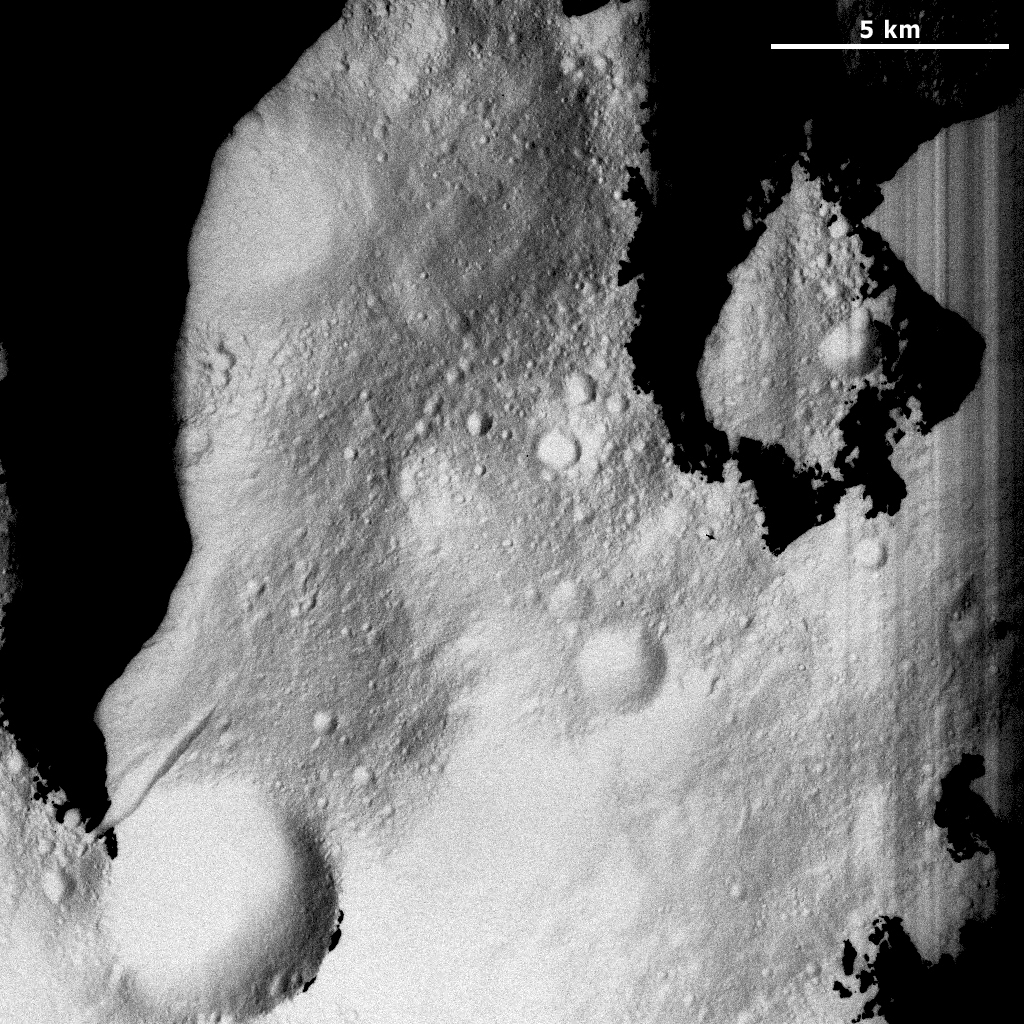

Vesta’s Partly Shadowed Northern Regions

This Dawn Framing Camera (FC) image of Vesta shows a part of Vesta’s surface reasonably far north into the northern hemisphere. This image has a somewhat washed out appearance because it has been stretched to make features visible that would otherwise be too dark to see. The black areas in this image are regions that are still very dark even after the stretching. The most northerly part of Vesta’s northern hemisphere is in shadow because the Sun is not currently shining on it. This is similar to the way that Earth’s north pole is continually in darkness during the Earth’s winter. But, Vesta is currently moving into its springtime so the Sun’s light is gradually creeping further and further north and consequently illuminating more of Vesta’s surface.

This image is located in Vesta’s Caparronia quadrangle, far north in Vesta’s northern hemisphere. NASA’s Dawn spacecraft obtained this image with its framing camera on March 23, 2012. This image was taken through the camera’s clear filter. The distance to the surface of Vesta is 230 kilometers (143 miles) and the image has a resolution of about 21 meters (69 feet) per pixel. This image was acquired during the LAMO (low-altitude mapping orbit) phase of the mission.

The Dawn mission to Vesta and Ceres is managed by NASA’s Jet Propulsion Laboratory, a division of the California Institute of Technology in Pasadena, for NASA’s Science Mission Directorate, Washington D.C. UCLA is responsible for overall Dawn mission science. The Dawn framing cameras have been developed and built under the leadership of the Max Planck Institute for Solar System Research, Katlenburg-Lindau, Germany, with significant contributions by DLR German Aerospace Center, Institute of Planetary Research, Berlin, and in coordination with the Institute of Computer and Communication Network Engineering, Braunschweig. The Framing Camera project is funded by the Max Planck Society, DLR, and NASA/JPL.

Credit: NASA/JPL-Caltech/UCLA/MPS/DLR/IDA